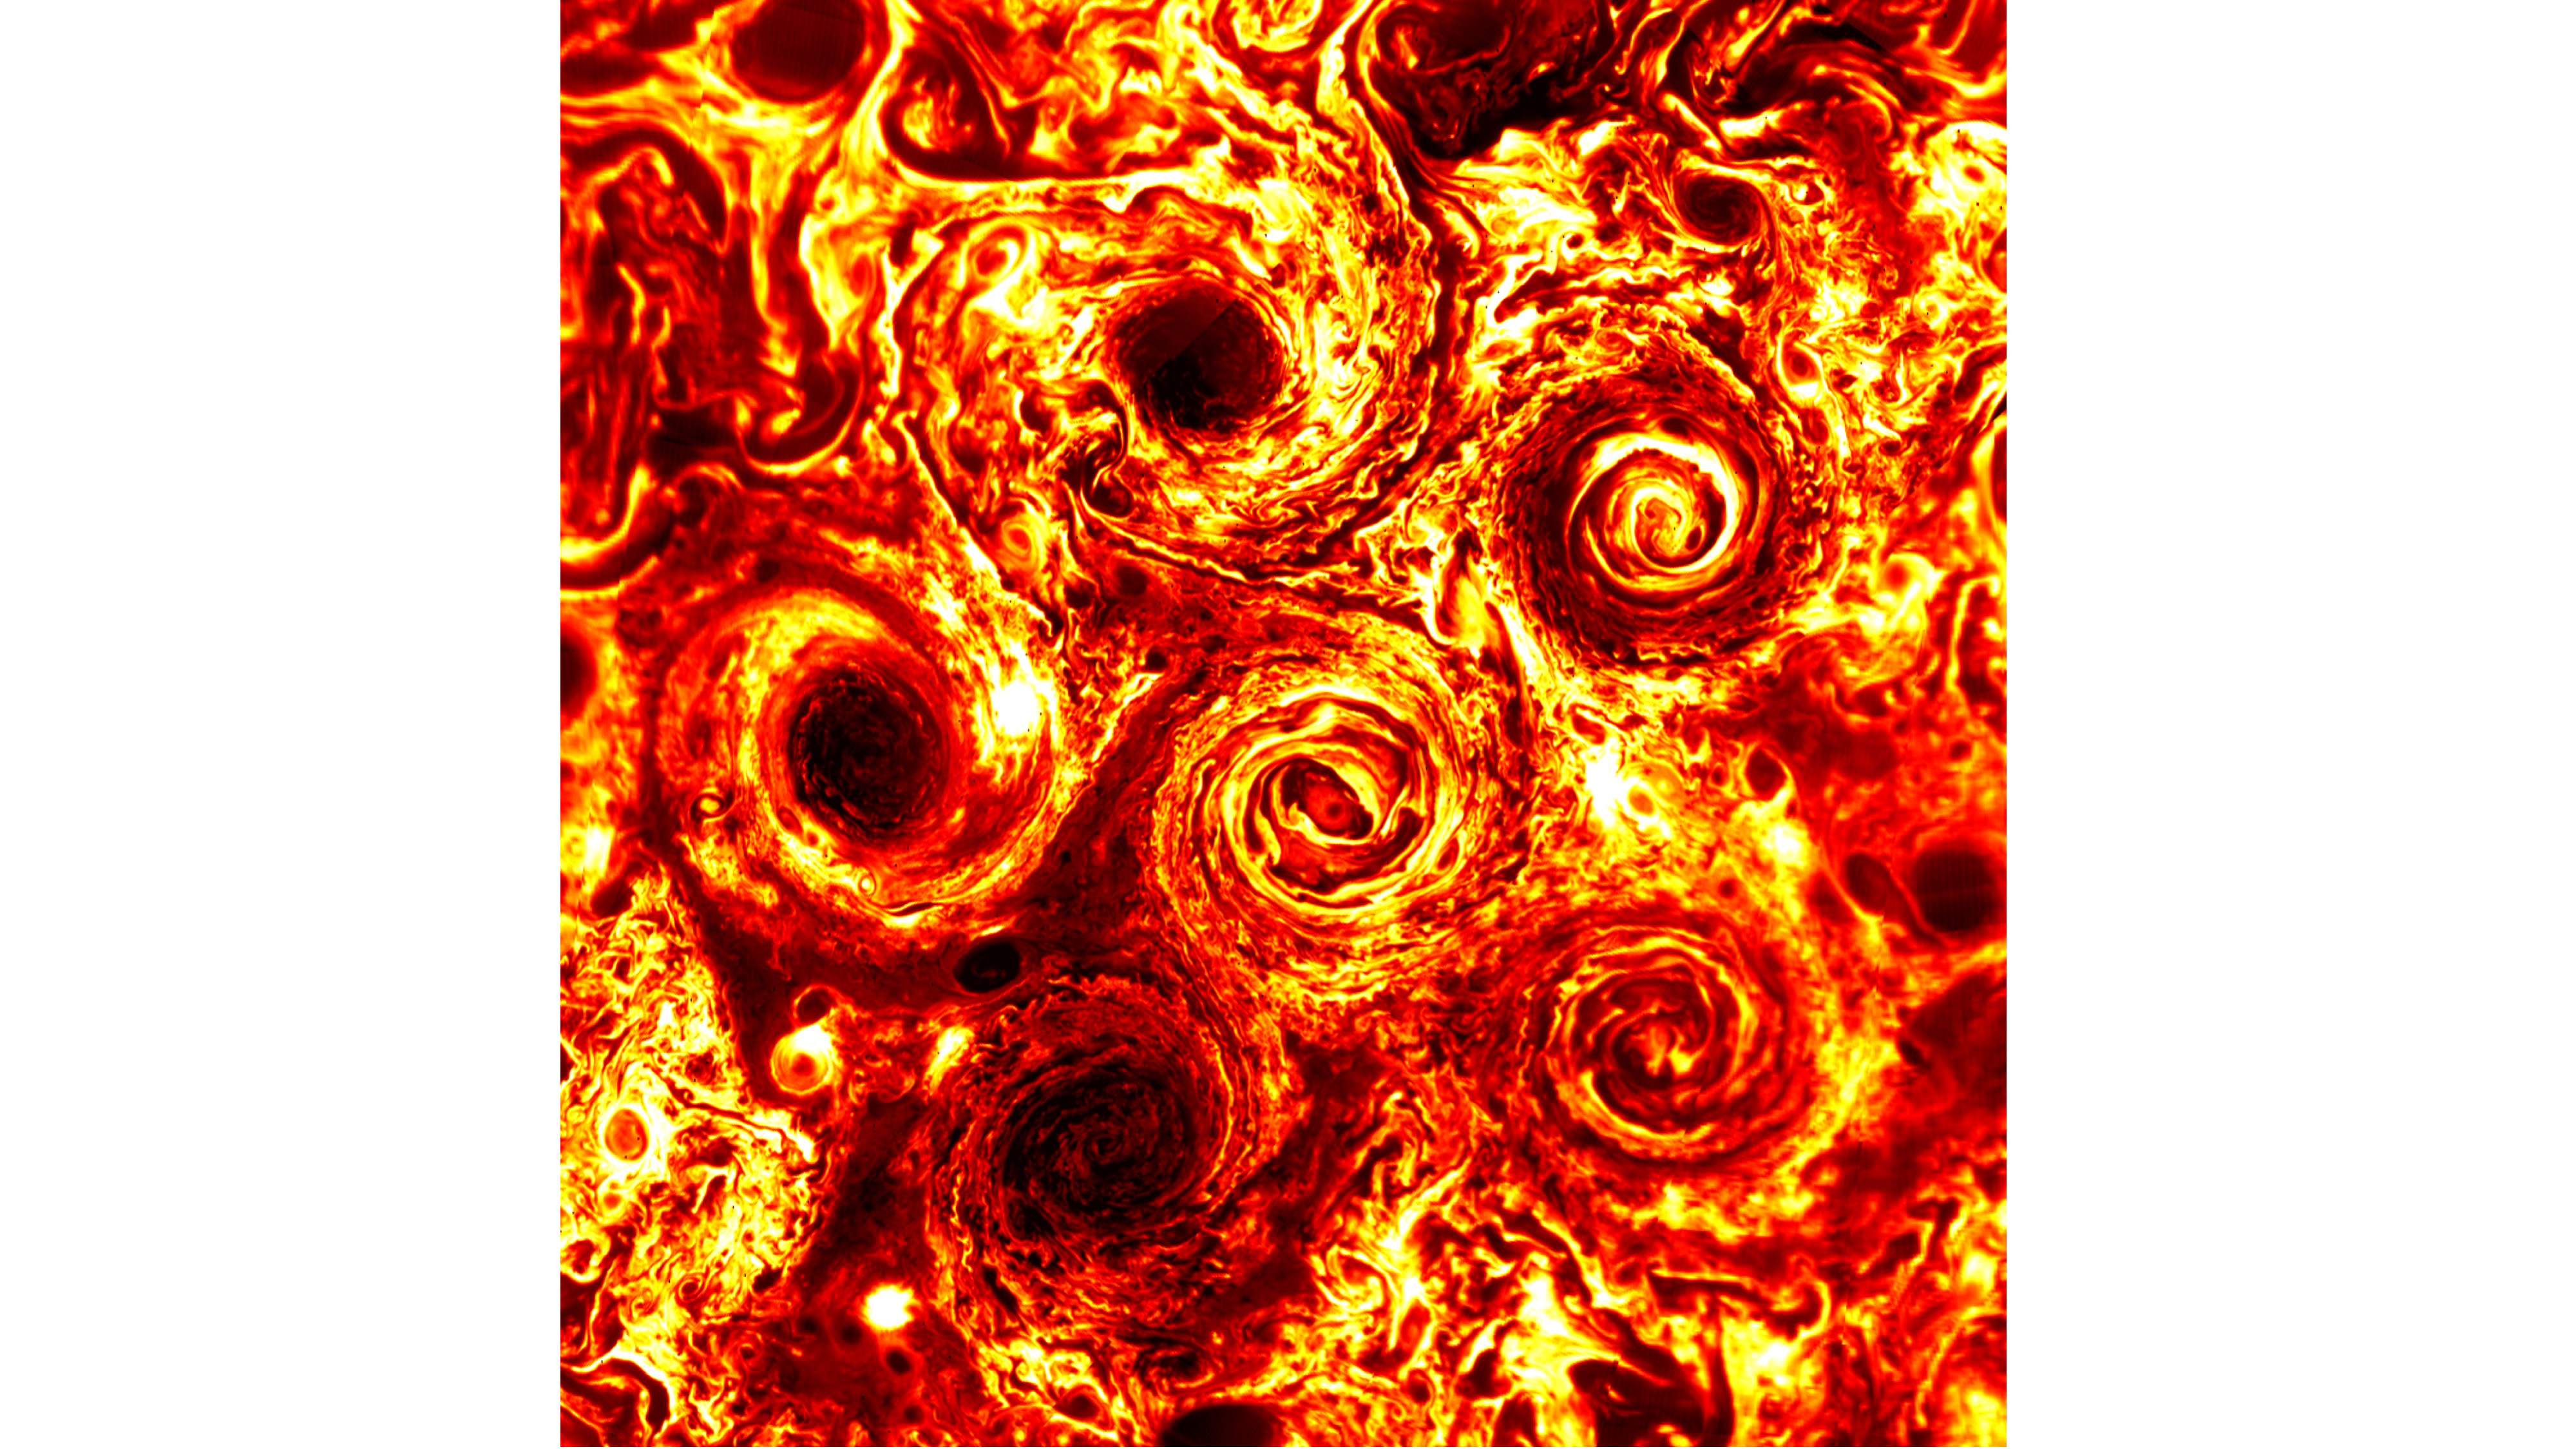

Jupiter’s South Pole Cyclones in 2016

Six cyclones can be seen at Jupiter’s south pole in this infrared image taken on Feb. 2, 2017, during the 3rd science pass of NASA’s Juno spacecraft. Juno’s Jovian Infrared Auroral Mapper (JIRAM) instrument measures heat radiated from the planet at an infrared wavelength of around 5 microns.

More information about Juno is online at http://www.nasa.gov/juno and http://missionjuno.swri.edu.

NASA’s Jet Propulsion Laboratory manages the Juno mission for the principal investigator, Scott Bolton, of Southwest Research Institute in San Antonio. Juno is part of NASA’s New Frontiers Program, which is managed at NASA’s Marshall Space Flight Center in Huntsville, Alabama, for NASA’s Science Mission Directorate. Lockheed Martin Space Systems, Denver, built the spacecraft. Caltech in Pasadena, California, manages JPL for NASA.

Credit: NASA/JPL-Caltech/SwRI/ASI/INAF/JIRAM